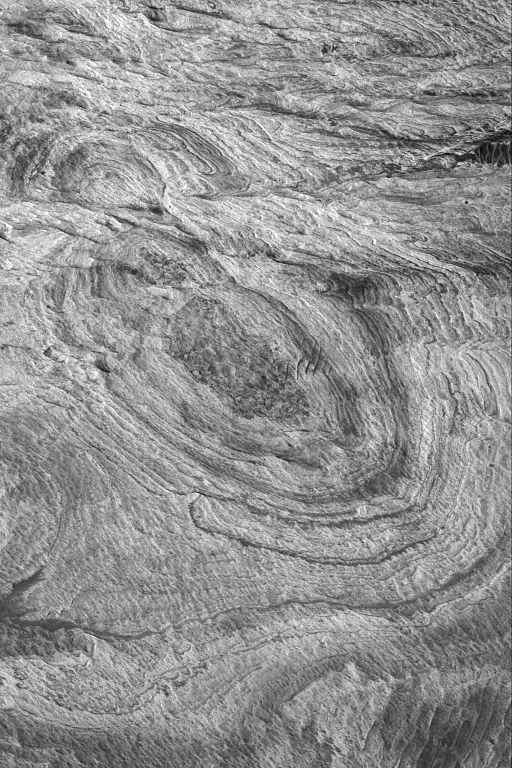

West Candor Layers

31 March 2004
Western Candor Chasma, in the vast Valles Marineris trough system, has some of the most extensive and varied exposures of light- and dark-toned layered rock on Mars. This Mars Global Surveyor (MGS) Mars Orbiter Camera (MOC) image shows an example of layered rock exposed by erosion in west Candor. The materials are probably sedimentary rocks, although some investigators have argued for a volcanic origin. The image is located near 5.7°S, 75.8°W, and covers an area about 3 km (1.9 mi) across. Sunlight illuminates the scene from the left.

Credit: NASA/JPL/Malin Space Science Systems